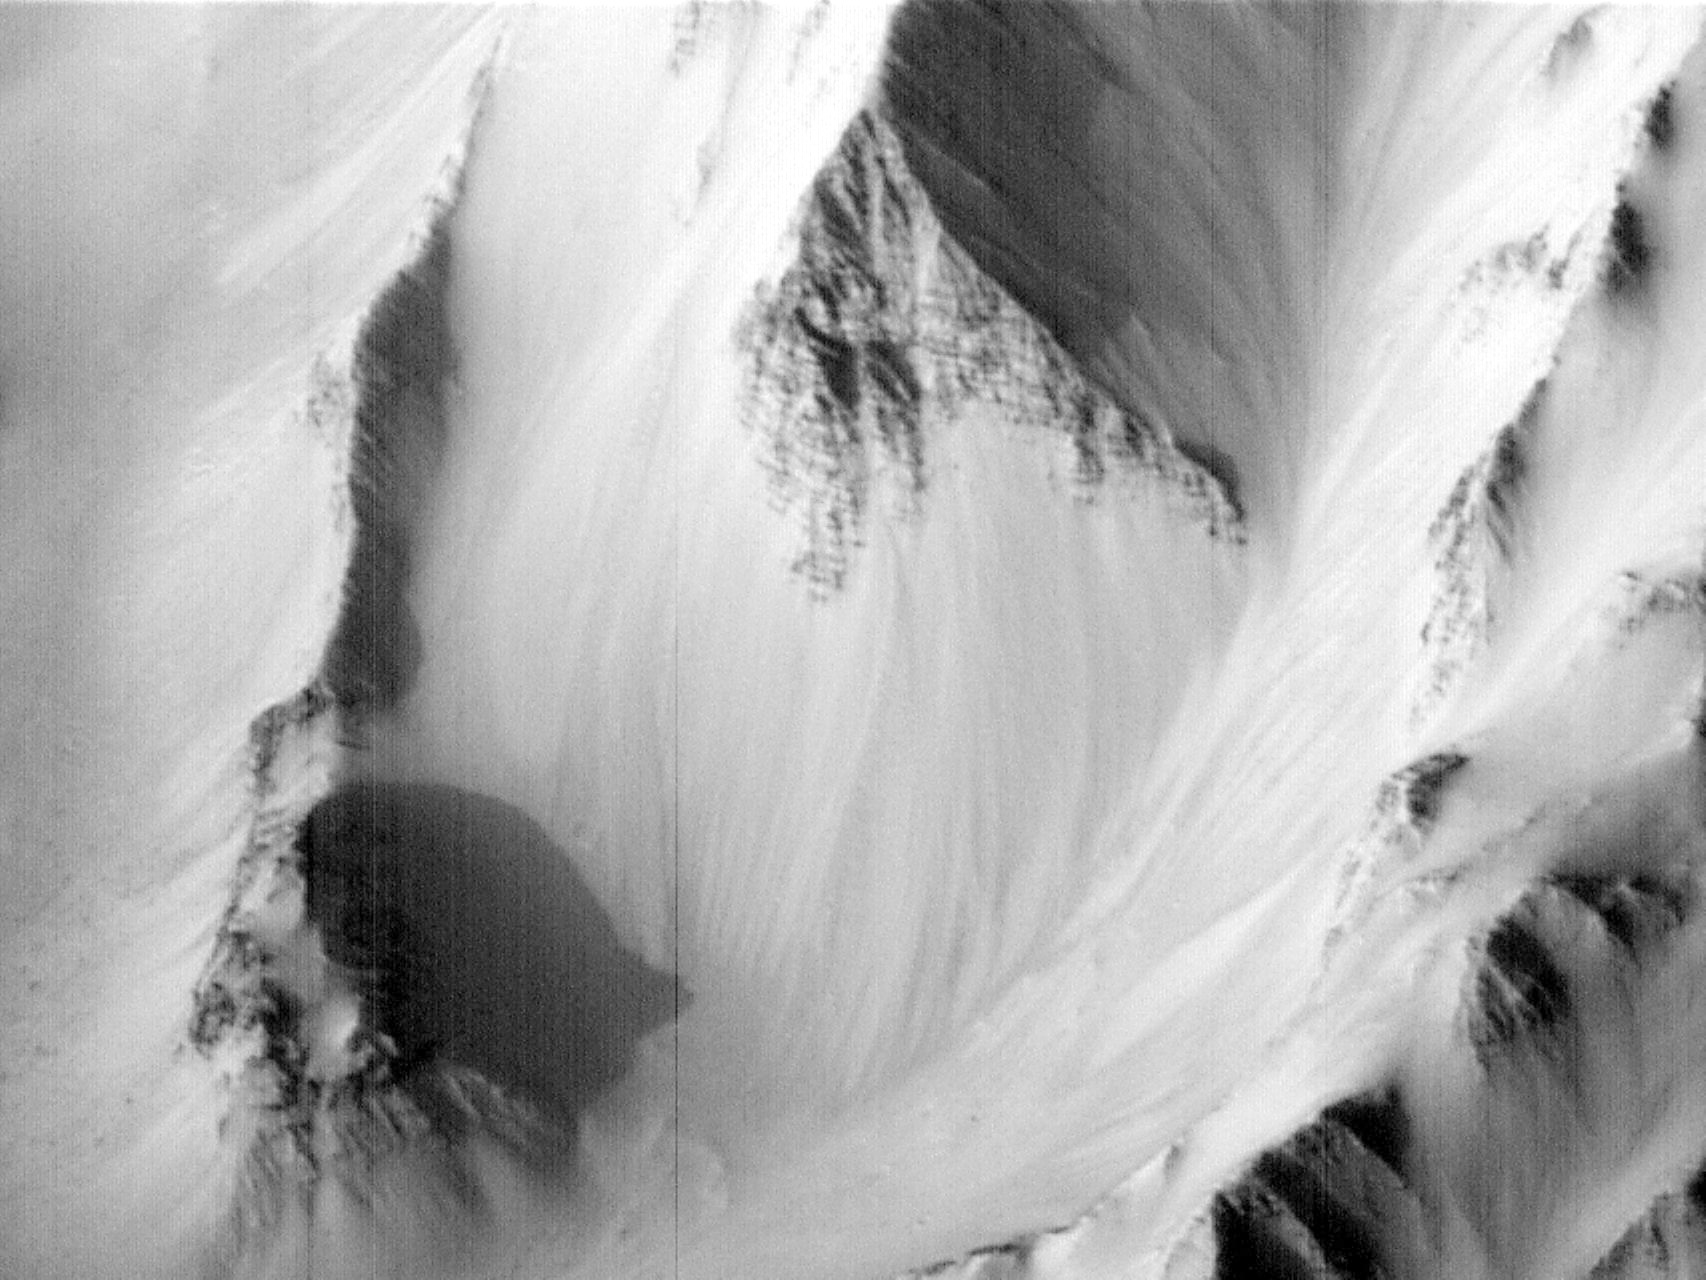

Western Tithonium Chasma/Ius Chasma, Valles Marineris – High Resolution Image

Most remarkable about this MOC image is the discovery of light and dark layers in the rock outcrops of the canyon walls. In the notable, triangular mountain face (at center), some 80 layers, typically alternating in brightness and varying in thickness from 5 to 50 meters (16 to 160 feet), are clearly visible. This shear mountain cliff, over 1000 m (3200 ft) tall, is only one of several outcrops that, together, indicate layering almost the entire depth of the canyon.

This type of bedrock layering has never been seen before in Valles Marineris. It calls into question common views about the upper crust of Mars, for example, that there is a deep layer of rubble underlying most of the martian surface, and argues for a much more complex early history for the planet.

Launched on November 7, 1996, Mars Global Surveyor entered Mars orbit on Thursday, September 11, 1997. The original mission plan called for using friction with the planet’s atmosphere to reduce the orbital energy, leading to a two-year mapping mission from close, circular orbit (beginning in March 1998). Owing to difficulties with one of the two solar panels, aerobraking was suspended in mid-October and resumed in November 8. Many of the original objectives of the mission, and in particular those of the camera, are likely to be accomplished as the mission progresses.

Malin Space Science Systems and the California Institute of Technology built the MOC using spare hardware from the Mars Observer mission. MSSS operates the camera from its facilities in San Diego, CA. The Jet Propulsion Laboratory’s Mars Surveyor Operations Project operates the Mars Global Surveyor spacecraft with its industrial partner, Lockheed Martin Astronautics, from facilities in Pasadena, CA and Denver, CO.

Credit: NASA/JPL/Malin Space Science Systems